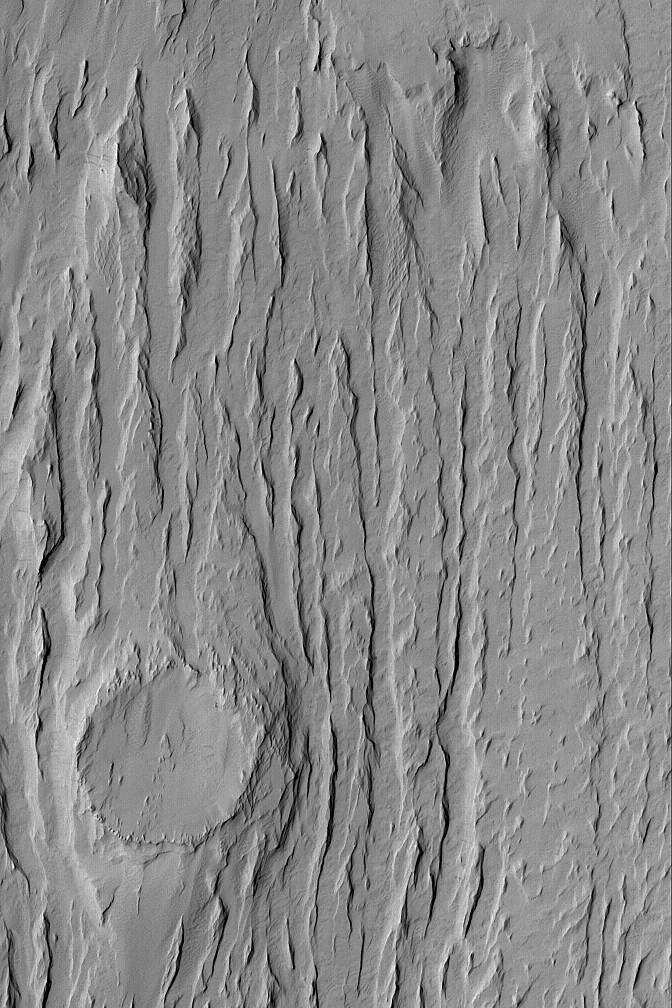

Exposed Crater

12 July 2004
Wind erosion has created yardang ridges and revealed the location of a formerly-buried meteor crater (see lower left corner) in this Mars Global Surveyor (MGS) Mars Orbiter Camera (MOC) image. This scene is located in the Apollinaris Sulci region near 11.4°S, 181.6°W, and covers an area about 3 km (1.9 mi) wide. Sunlight illuminates the landforms from the left/upper left.

Credit: NASA/JPL/Malin Space Science Systems